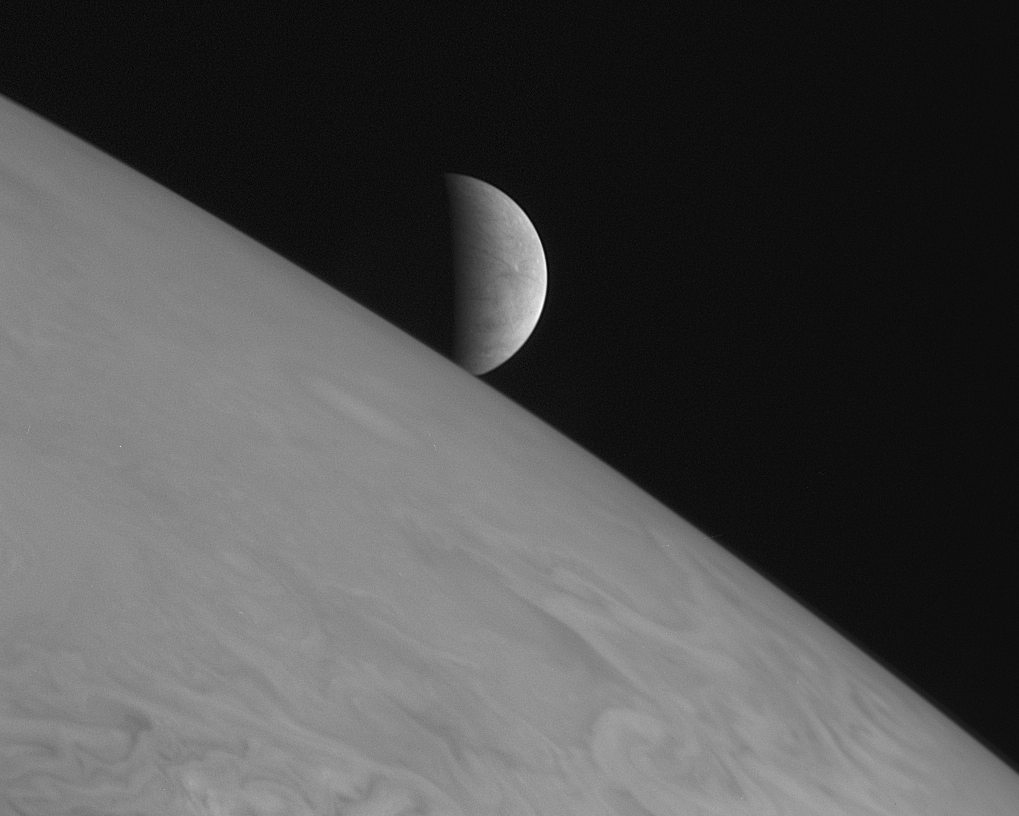

Europa Rising

New Horizons took this image of the icy moon Europa rising above Jupiter’s cloud tops with its Long Range Reconnaissance Imager (LORRI) at 11:48 Universal Time on February 28, 2007, six hours after the spacecraft’s closest approach to Jupiter.

The picture was one of a handful of the Jupiter system that New Horizons took primarily for artistic, rather than scientific, value. This particular scene was suggested by space enthusiast Richard Hendricks of Austin, Texas, in response to an Internet request by New Horizons scientists for evocative, artistic imaging opportunities at Jupiter.

The spacecraft was 2.3 million kilometers (1.4 million miles) from Jupiter and 3 million kilometers (1.8 million miles) from Europa when the picture was taken. Europa’s diameter is 3,120 kilometers (1,939 miles). The image is centered on Europa coordinates 5 degrees south, 6 degrees west. In keeping with its artistic intent – and to provide a more dramatic perspective – the image has been rotated so south is at the top.

Credit: NASA/Johns Hopkins University Applied Physics Laboratory/Southwest Research Institute